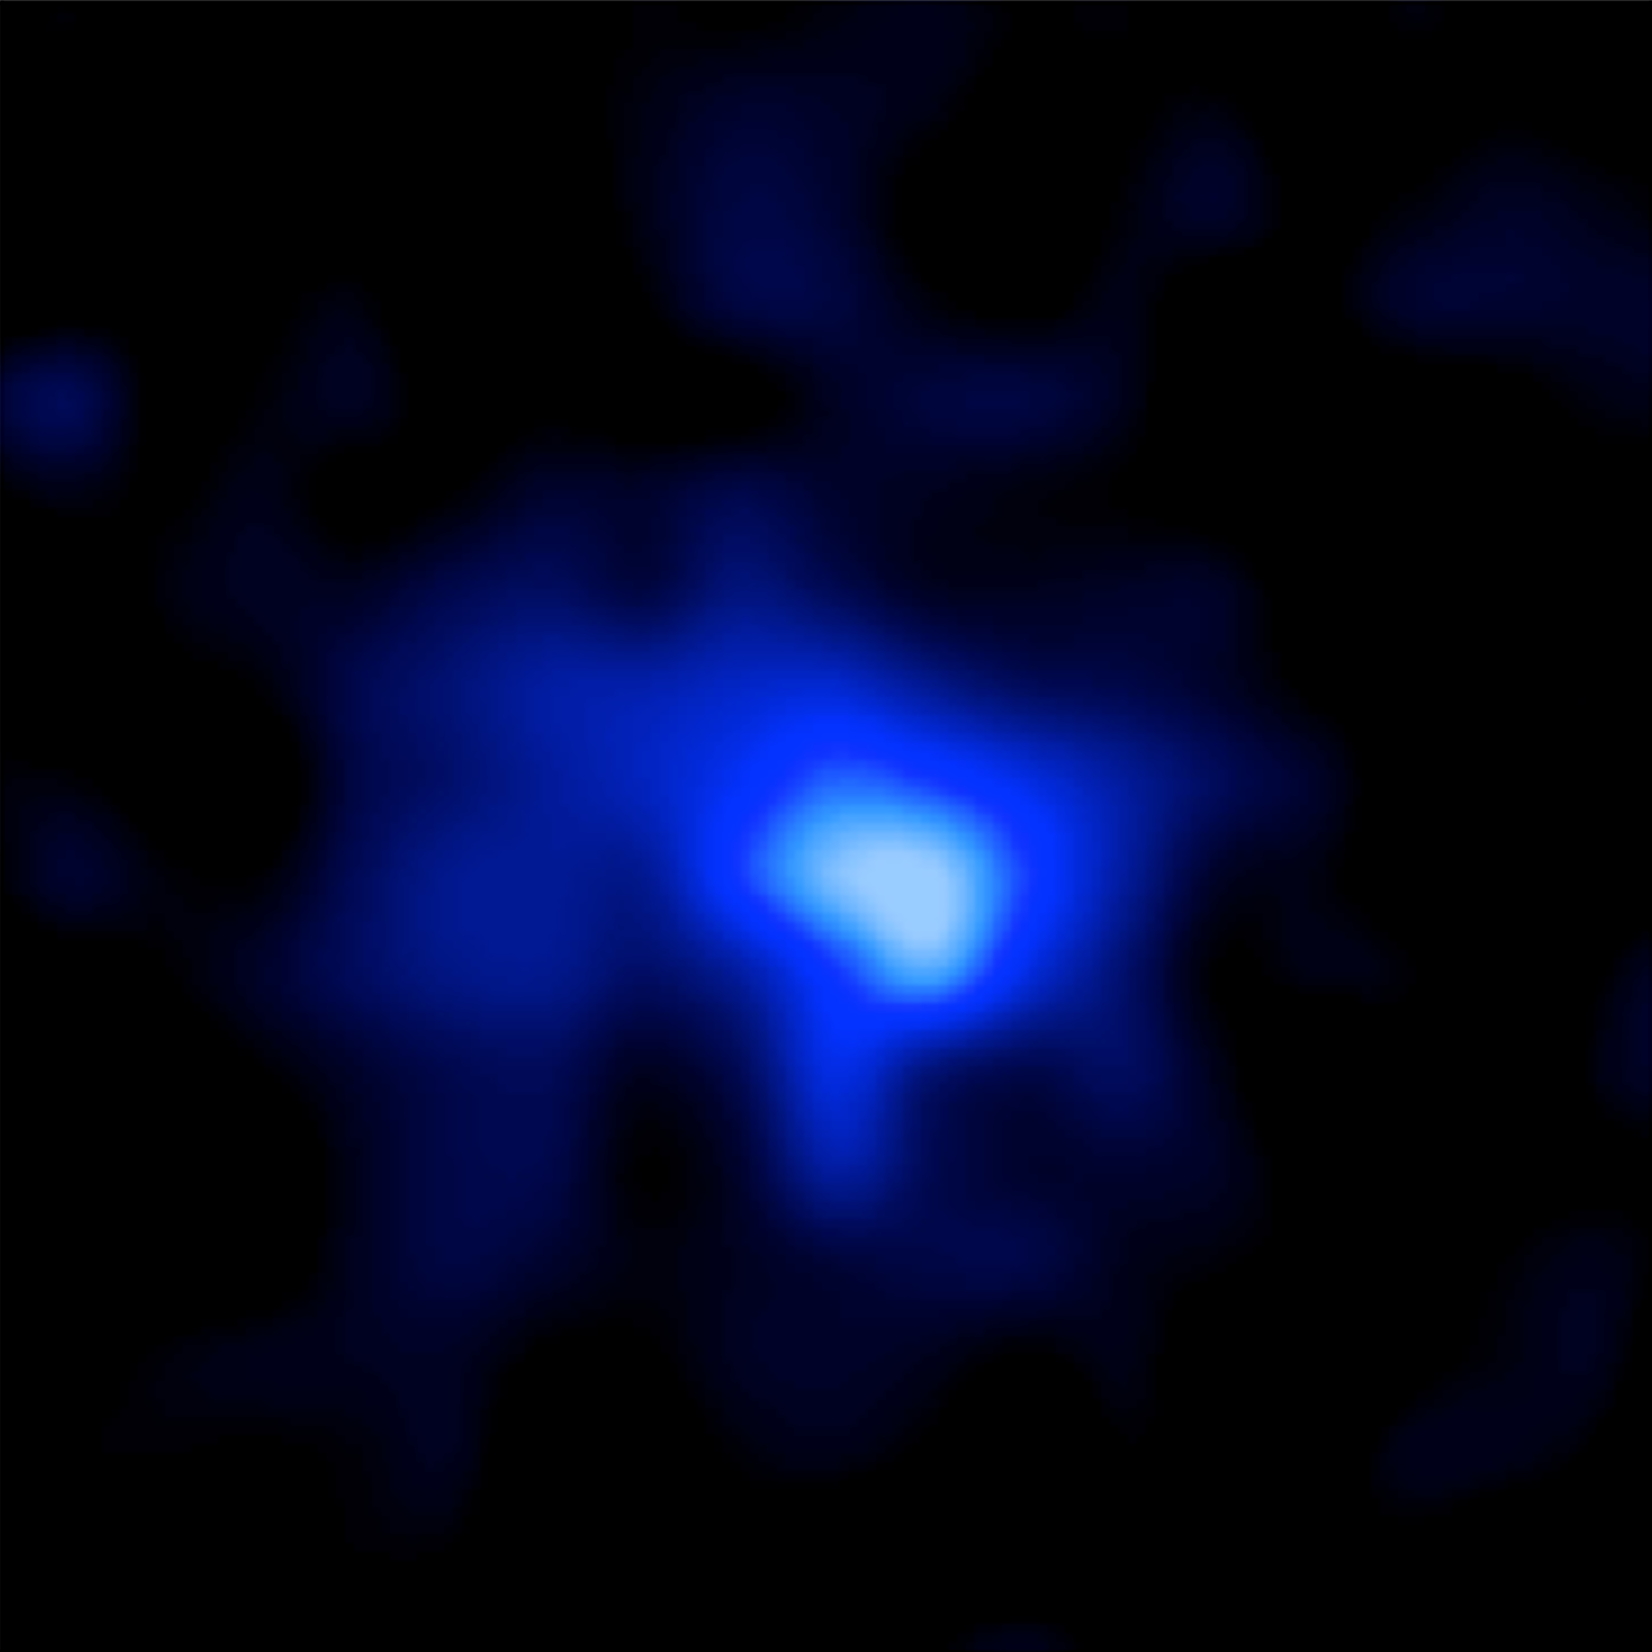

Hubble ACS Image of EGS-zs8-1

Object Name: EGS-zs8-1
Object Description: Distant Galaxy
Instrument: HST/WFC3/IR
Filters: F160W (H)

This image was acquired by the WFC3 instrument on the Hubble Space Telescope. The color results from assigning a hue (color) to a monochromatic (grayscale) image associated with an individual filter. In this case, the assigned color is: Blue: F160W (H)

Credit: NASA, ESA, P. Oesch and I. Momcheva (Yale University), and the 3D-HST and HUDF09/XDF Teams